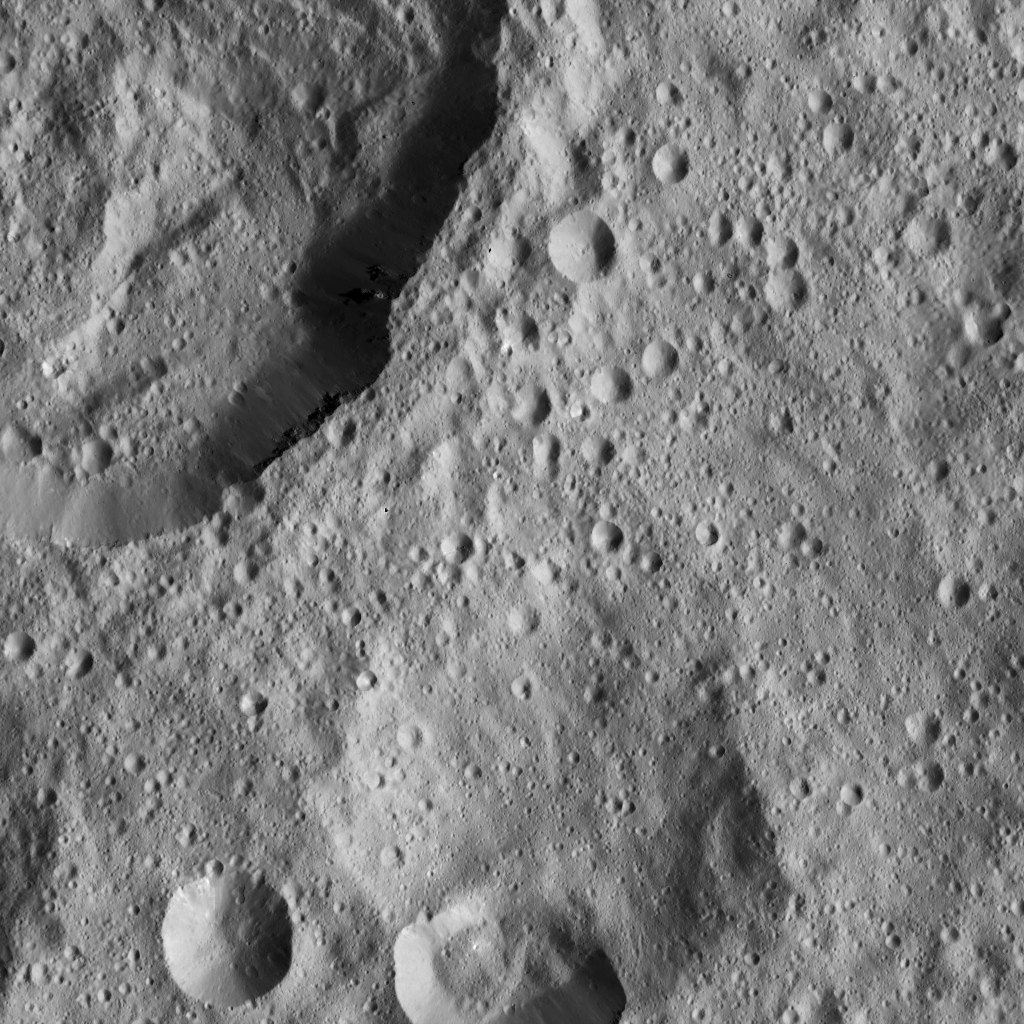

Dawn LAMO Image 82

This image from Ceres shows a portion of a large crater with prominent spurs of compacted material and gullies along its rim.

The view is centered at approximately 20 degrees north latitude, 337 degrees east longitude. NASA’s Dawn spacecraft took this image on March 20, 2016, in its low-altitude mapping orbit, at a distance of about 240 miles (385 kilometers) above the surface. The image resolution is 120 feet (35 meters) per pixel.

Dawn’s mission is managed by JPL for NASA’s Science Mission Directorate in Washington. Dawn is a project of the directorate’s Discovery Program, managed by NASA’s Marshall Space Flight Center in Huntsville, Alabama. UCLA is responsible for overall Dawn mission science. Orbital ATK, Inc., in Dulles, Virginia, designed and built the spacecraft. The German Aerospace Center, the Max Planck Institute for Solar System Research, the Italian Space Agency and the Italian National Astrophysical Institute are international partners on the mission team.

Credit: NASA/JPL-Caltech/UCLA/MPS/DLR/IDA